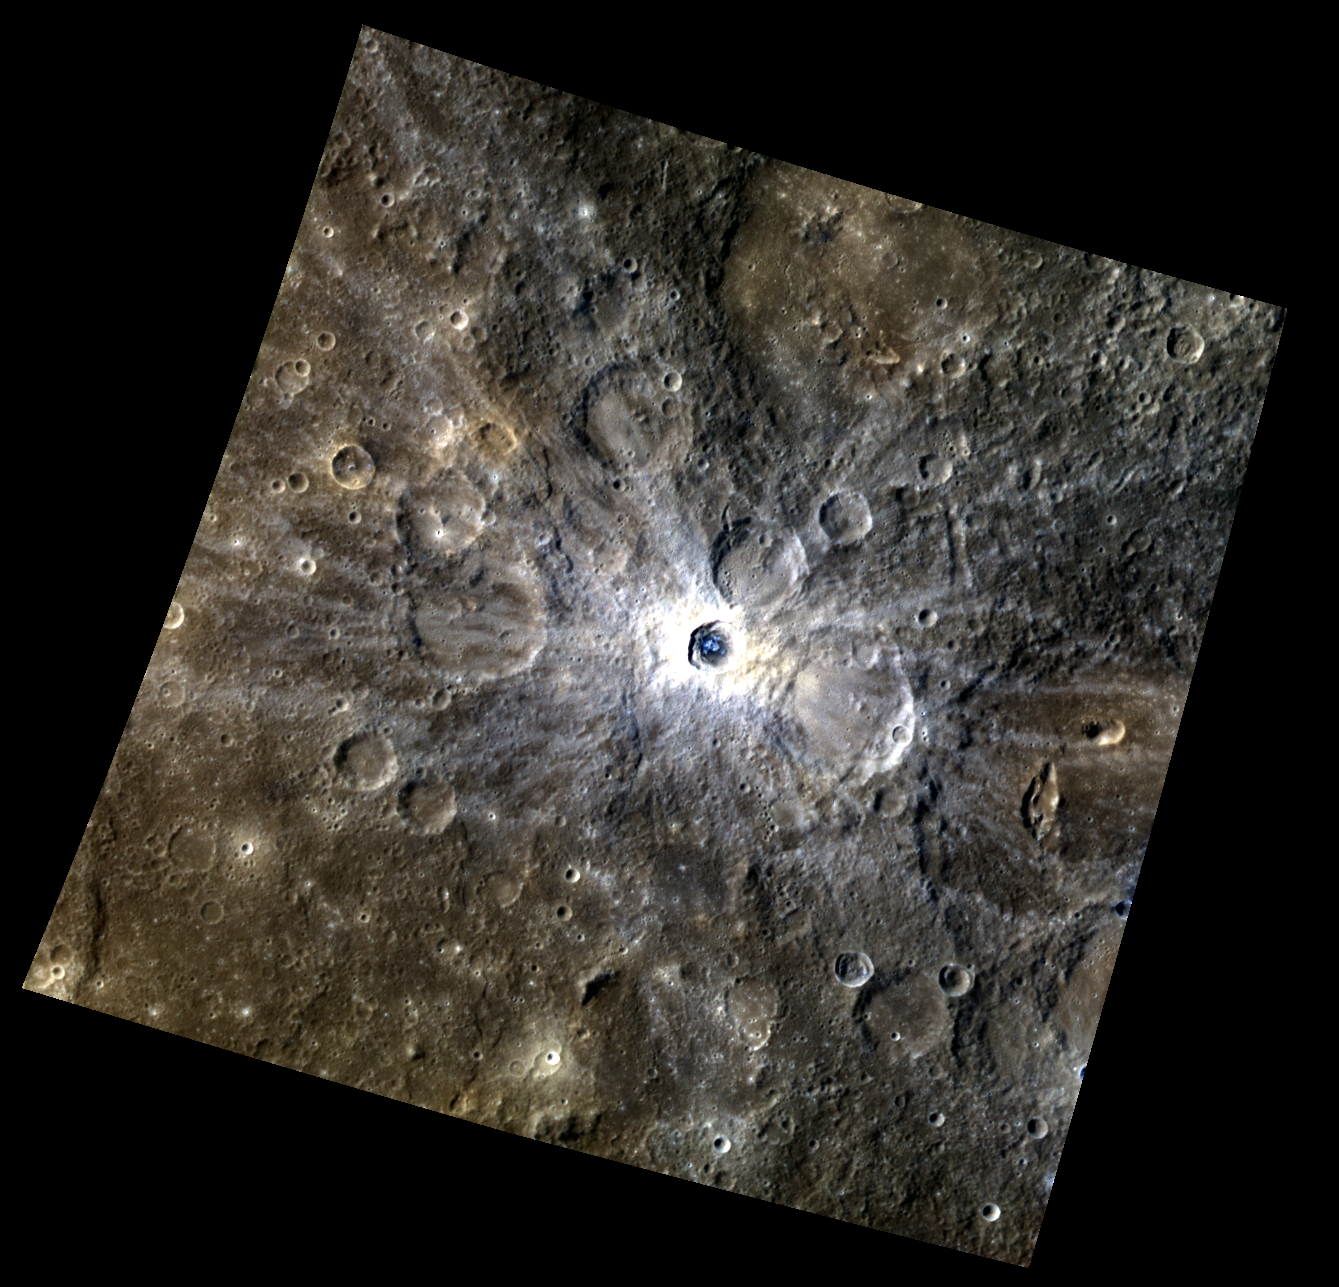

A Crater with a Blueberry Center

This color image of an unnamed rayed crater shows bright rays radiating from the crater, which has a distinctly blue center. A number of rayed craters have been seen on Mercury, with the longest rays coming from Hokusai. The rays are usually observed from geologically young craters and vary in shape and size. This crater has rays extending up to 200km (124miles) away from the crater.

This image was acquired as a high-resolution targeted color observation. Targeted color observations are images of a small area on Mercury’s surface at resolutions higher than the 1-kilometer/pixel 8-color base map. During MESSENGER’s one-year primary mission, hundreds of targeted color observations were obtained. During MESSENGER’s extended mission, high-resolution targeted color observations are more rare, as the 3-color base map is covering Mercury’s northern hemisphere with the highest-resolution color images that are possible.

Date acquired: February 06, 2012
Image Mission Elapsed Time (MET): 237000734, 237000754, 237000738
Image ID: 1359421, 1359426, 1359422
Instrument: Wide Angle Camera (WAC) of the Mercury Dual Imaging System (MDIS)
WAC filters: 9, 7, 6 (996, 748, 433 nanometers) in red, green, and blue
Center Latitude: -17.74°
Center Longitude: 68.03° E
Resolution: 420 meters/pixel
Scale: The crater is 20.5 km in diameter (12.7mi)
Incidence Angle: 41.5°
Emission Angle: 11.3°
Phase Angle: 52.3°

The MESSENGER spacecraft is the first ever to orbit the planet Mercury, and the spacecraft’s seven scientific instruments and radio science investigation are unraveling the history and evolution of the Solar System’s innermost planet. Visit the Why Mercury? section of this website to learn more about the key science questions that the MESSENGER mission is addressing. During the one-year primary mission, MDIS acquired 88,746 images and extensive other data sets. MESSENGER is now in a year-long extended mission, during which plans call for the acquisition of more than 80,000 additional images to support MESSENGER’s science goals.

These images are from MESSENGER, a NASA Discovery mission to conduct the first orbital study of the innermost planet, Mercury. For information regarding the use of images, see the MESSENGER image use policy.

Credit: NASA/Johns Hopkins University Applied Physics Laboratory/Carnegie Institution of Washington